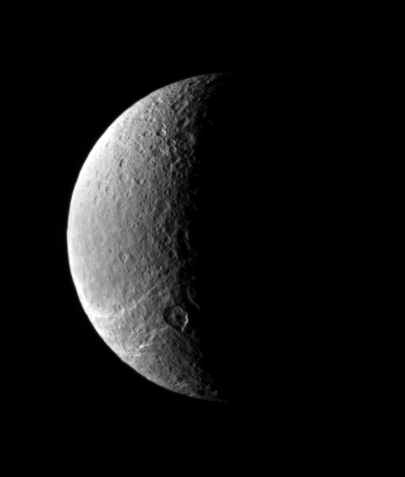

Barren Pole

This view looks toward Rhea’s north polar region, where icy fractures slither away toward the south.

Lit terrain in this view is on the Saturn-facing hemisphere of Rhea (1,528 kilometers, or 949 miles across).

The image was taken in visible light with the Cassini spacecraft narrow-angle camera on Dec. 4, 2006 at a distance of approximately 773,000 kilometers (480,000 miles) from Rhea and at a Sun-Rhea-spacecraft, or phase, angle of 105 degrees. Image scale is 5 kilometers (3 miles) per pixel.

The Cassini-Huygens mission is a cooperative project of NASA, the European Space Agency and the Italian Space Agency. The Jet Propulsion Laboratory, a division of the California Institute of Technology in Pasadena, manages the mission for NASA’s Science Mission Directorate, Washington, D.C. The Cassini orbiter and its two onboard cameras were designed, developed and assembled at JPL. The imaging operations center is based at the Space Science Institute in Boulder, Colo.

Credit: NASA/JPL/Space Science Institute